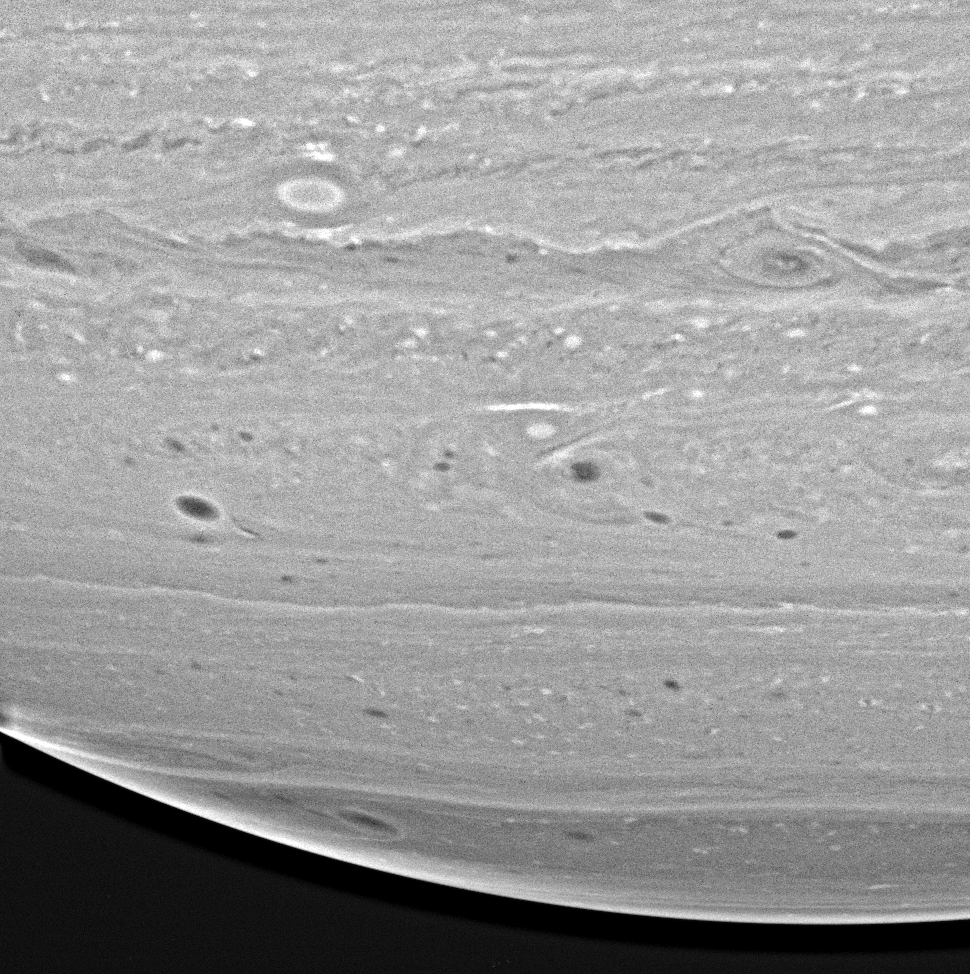

Spotting the Storms

Cassini captured this revealing view, which shows that Saturn’s hydrogen- and helium-rich atmosphere is a dynamic place, filled with spots, ovals and swirling vortices and filaments of gas.

The image was taken with the Cassini spacecraft wide angle camera on Dec. 14, 2004, at a distance of 595,000 kilometers (370,000 miles) from Saturn through a filter sensitive to wavelengths of infrared light centered at 939 nanometers. It has been highly processed to enhance details. The image scale is about 32 kilometers (20 miles) per pixel.

The Cassini-Huygens mission is a cooperative project of NASA, the European Space Agency and the Italian Space Agency. The Jet Propulsion Laboratory, a division of the California Institute of Technology in Pasadena, manages the mission for NASA’s Science Mission Directorate, Washington, D.C. The Cassini orbiter and its two onboard cameras were designed, developed and assembled at JPL. The imaging team is based at the Space Science Institute, Boulder, Colo.

Credit: NASA/JPL/Space Science Institute